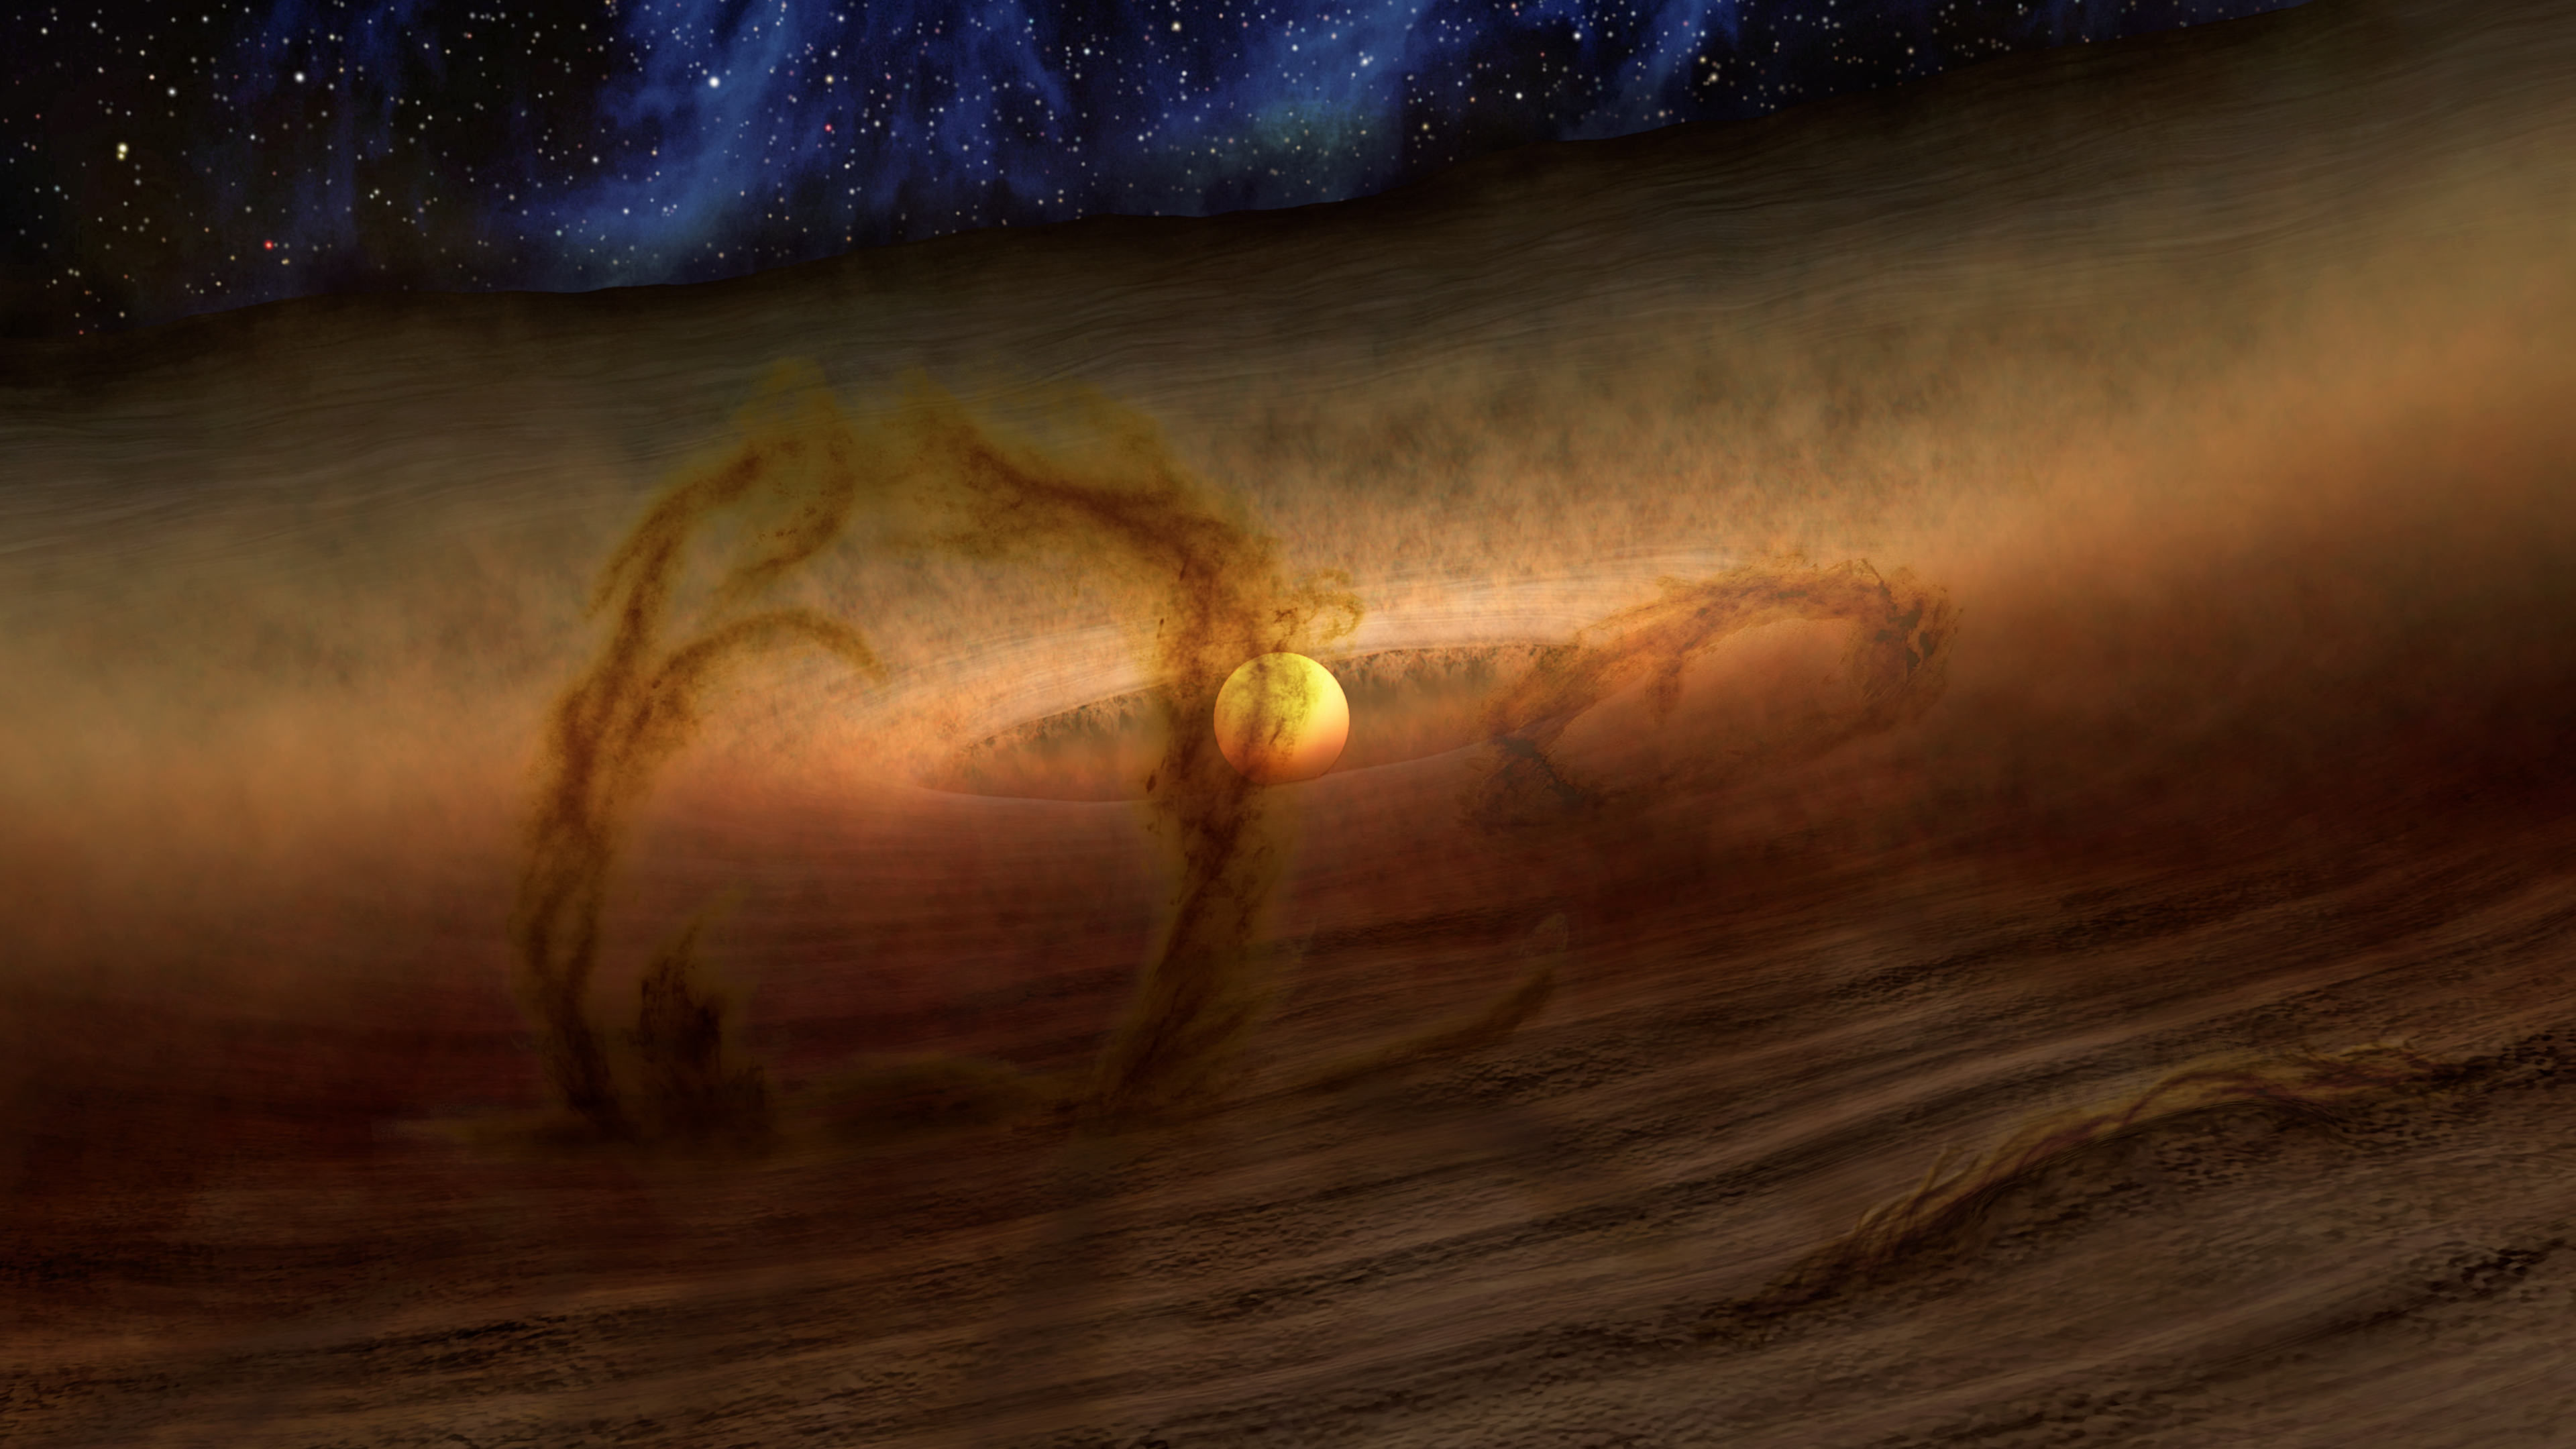

Loops of Gas and Dust Rise from Planetary Disks

Magnetic loops carry gas and dust above disks of planet-forming material circling stars, as shown in this artist's conception. These loops give off extra heat, which NASA's Spitzer Space Telescope detects as infrared light. The colors in this illustration show what an alien observer with eyes sensitive to both visible light and infrared wavelengths might see.

Credit: NASA/JPL-Caltech/R. Hurt (IPAC)